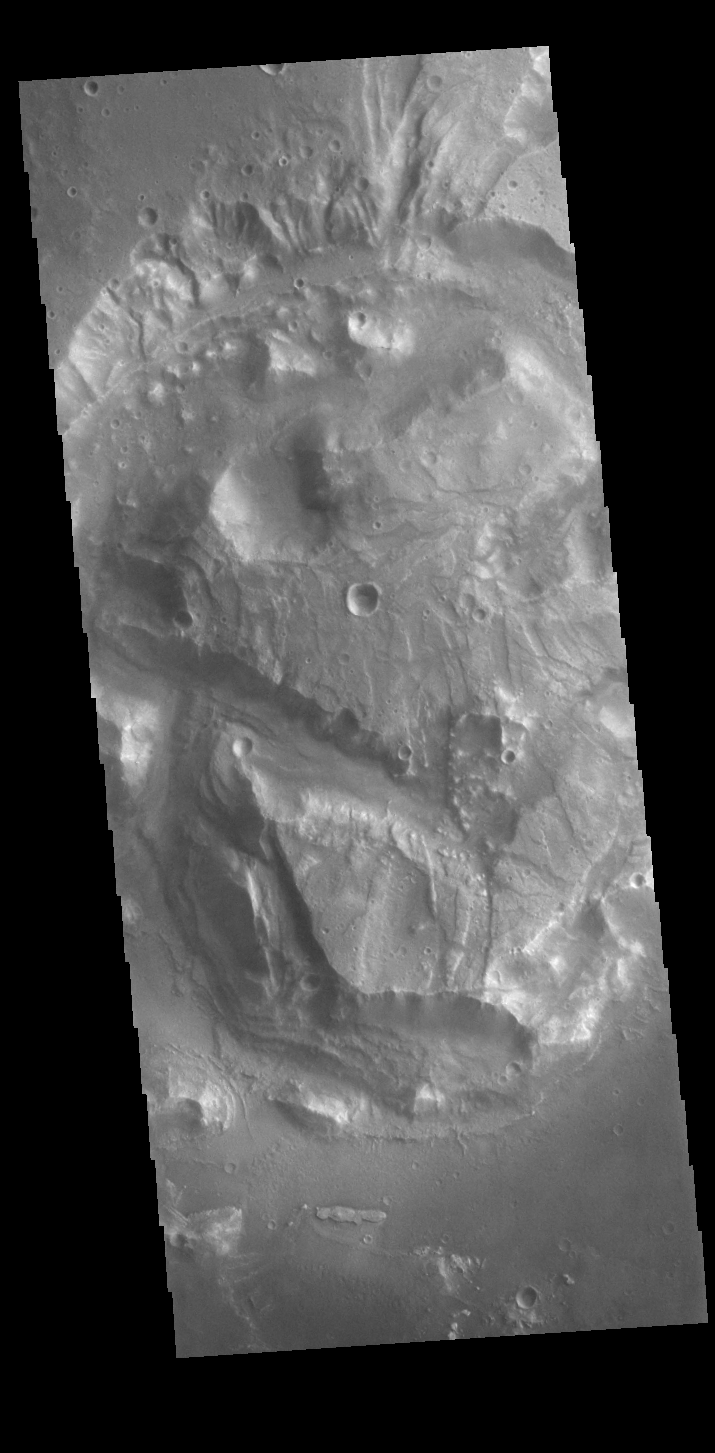

What Could It Be?

Today’s VIS image shows a complex block of material located on the floor of an unnamed crater in Arabia Terra. The feature is offset from the center of the circular depression and is approximately the same height of the surrounding surface. It is unlikely to be a peak created during the cratering event. Perhaps the crater is not an impact formed feature and was created by some other process. It is often difficult to interpret the geologic processes that created landforms from data collected far above the surface.

Credit: NASA/JPL-Caltech/ASU